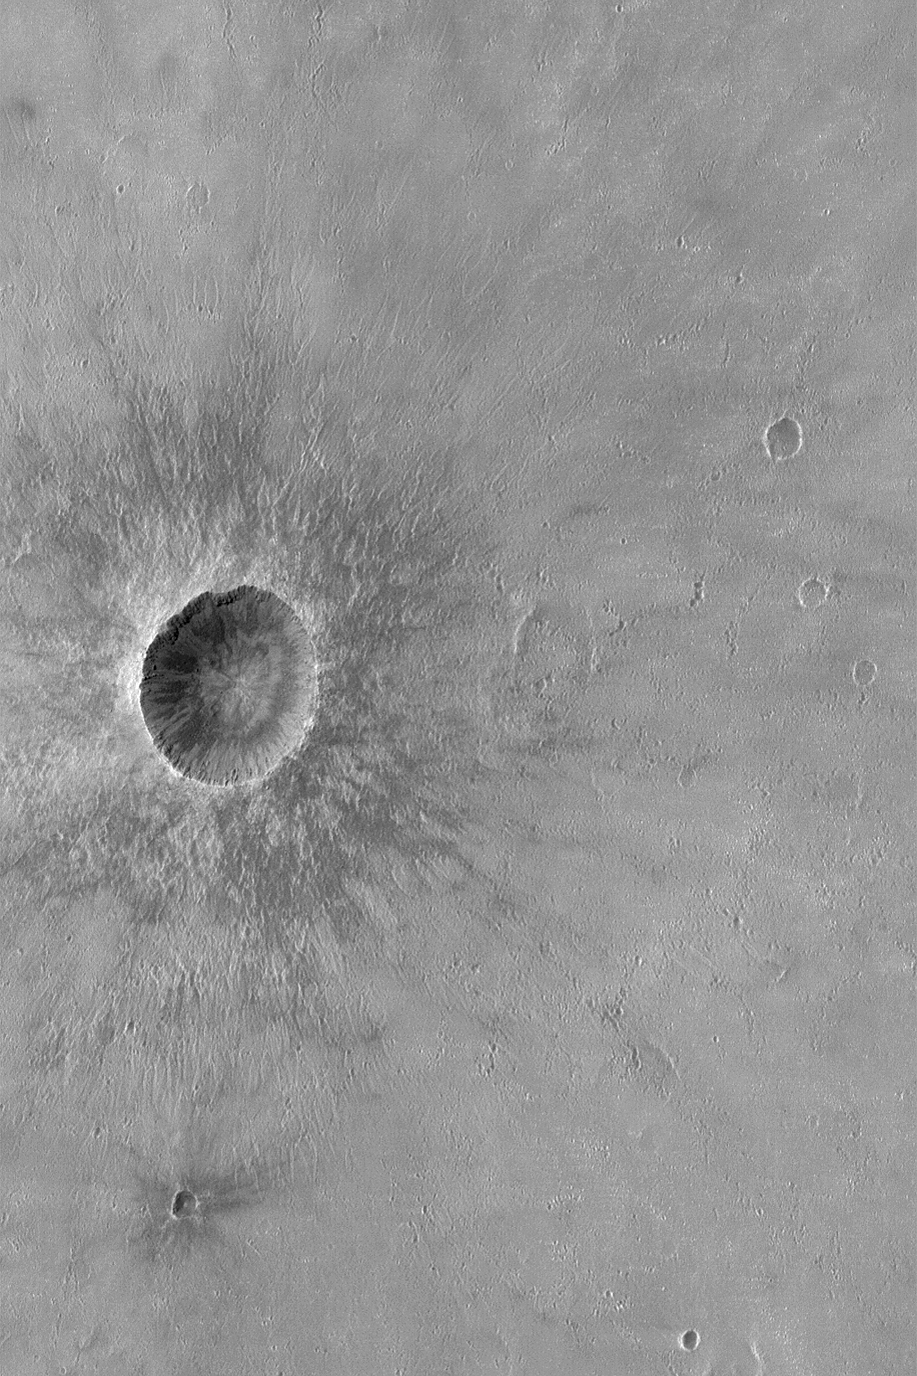

Crater in Syrtis Major

MGS MOC Release No. MOC2-527, 28 October 2003

This Mars Global Surveyor (MGS) Mars Orbiter Camera (MOC) picture shows a meteor impact crater in central Syrtis Major. This is a relatively young crater; its ejecta patterns are very well preserved and have not been eroded away by wind or buried by fine sediment. The crater is located near 8.5°N, 295.2°W. The picture covers an area 3 km (1.9 mi) wide and is illuminated by sunlight from the left/upper left.

Credit: NASA/JPL/Malin Space Science Systems